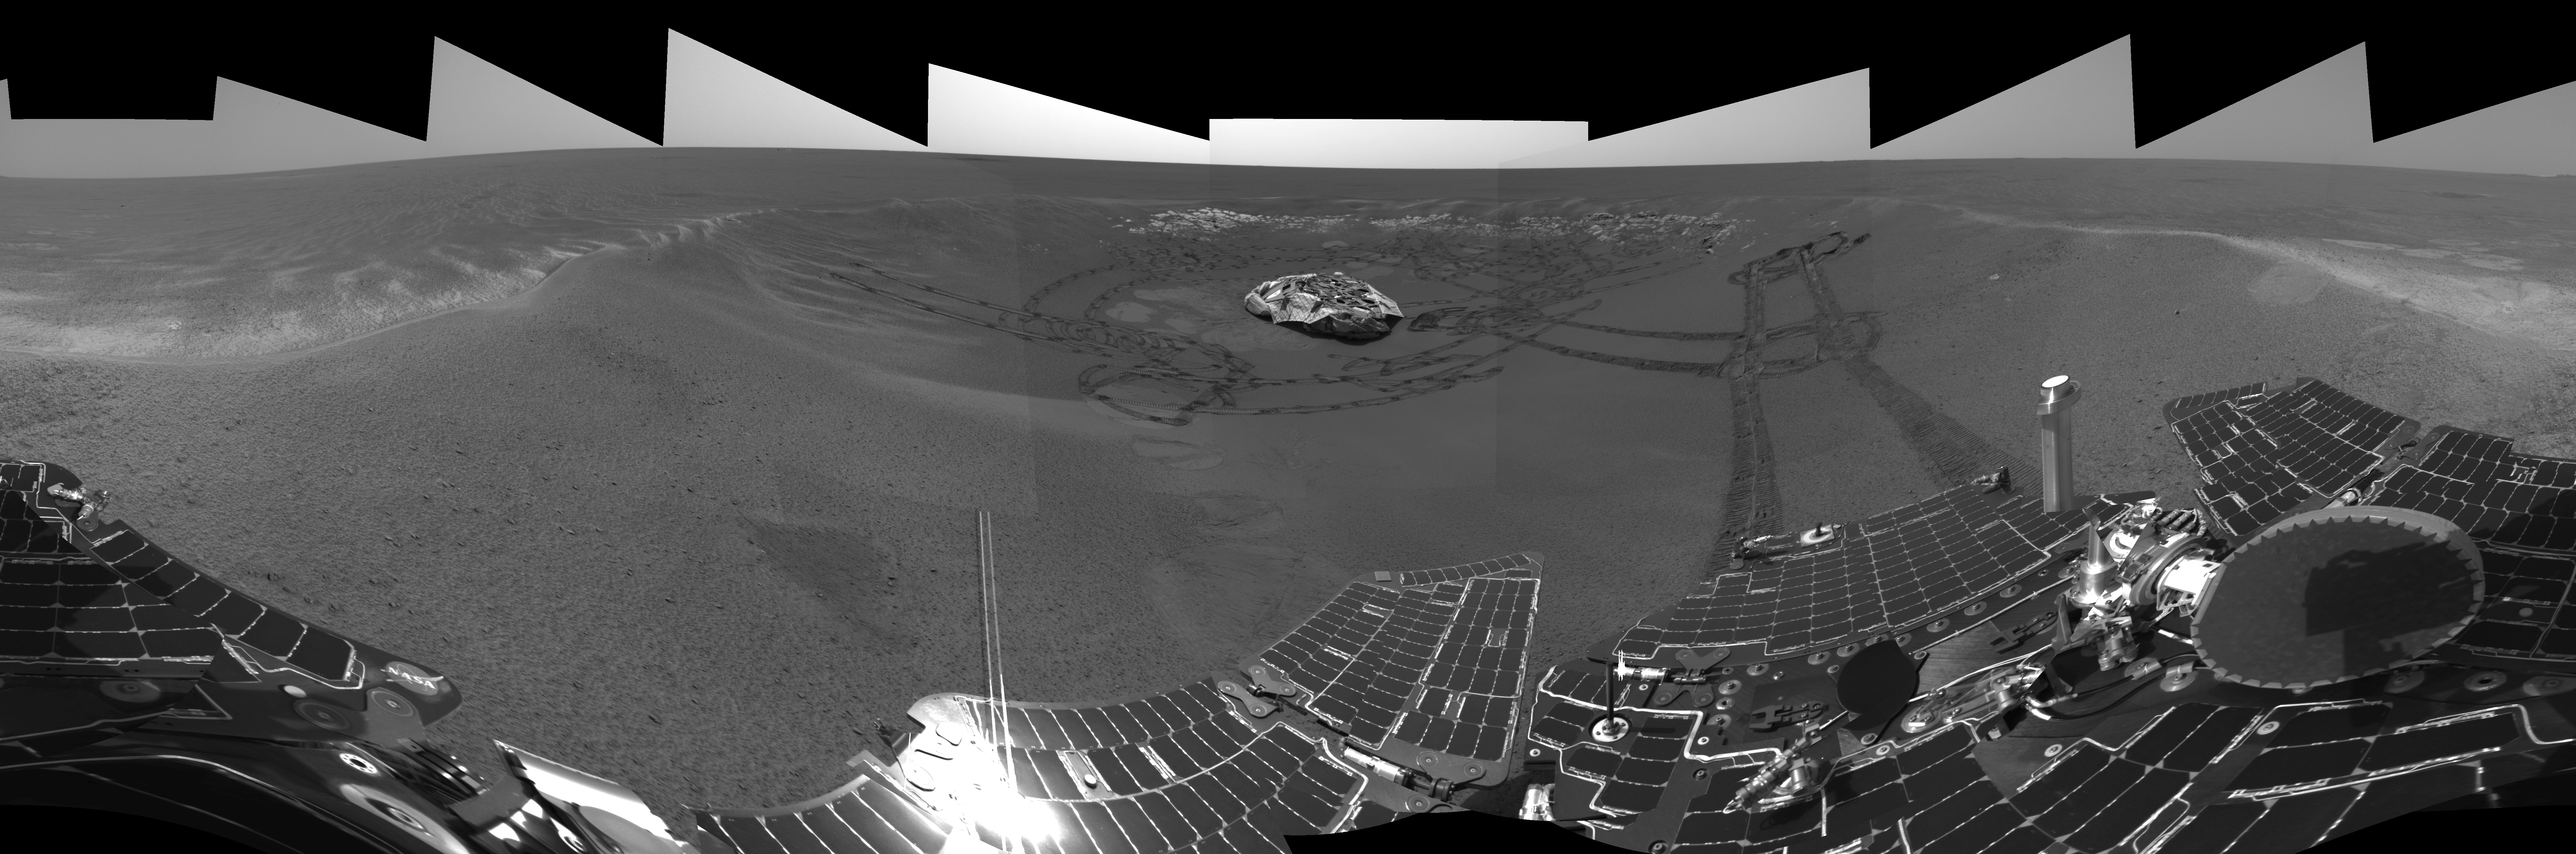

A Well-Traveled ‘Eagle Crater’ (left-eye)

This is the left-eye version of the Mars Exploration Rover Opportunity’s view on its 56th sol on Mars, before it left its landing-site crater. To the right, the rover tracks are visible at the original spot where the rover attempted unsuccessfully to exit the crater. After a one-sol delay, Opportunity took another route to the plains of Meridiani Planum. This image was taken by the rover’s navigation camera.

Credit: NASA/JPL